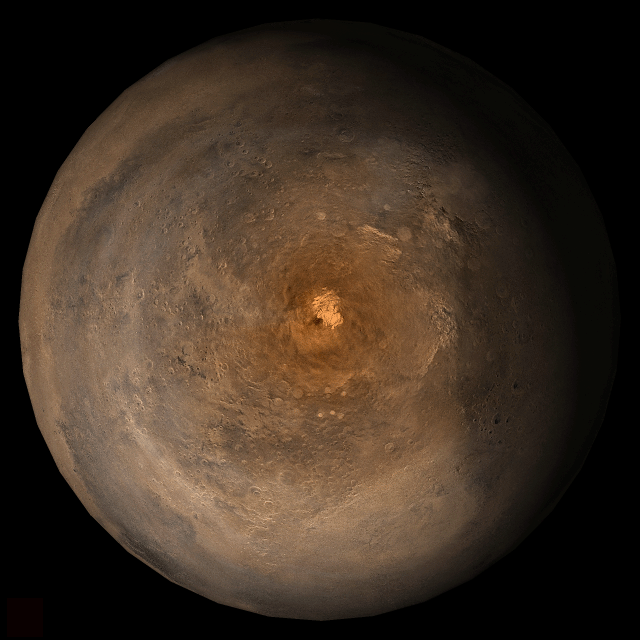

Mars at Ls 357°: South Polar Region

31 January 2006
This picture is a composite of Mars Global Surveyor (MGS) Mars Orbiter Camera (MOC) daily global images acquired at Ls 357° during a previous Mars year. This month, Mars looks similar, as Ls 357° occurred in mid-January 2006. The picture shows the south polar region of Mars. Over the course of the month, additional faces of Mars as it appears at this time of year are being posted for MOC Picture of the Day. Ls, solar longitude, is a measure of the time of year on Mars. Mars travels 360° around the Sun in 1 Mars year. The year begins at Ls 0°, the start of northern spring and southern autumn.

Season: Northern Winter/Southern Summer

Credit: NASA/JPL/Malin Space Science Systems